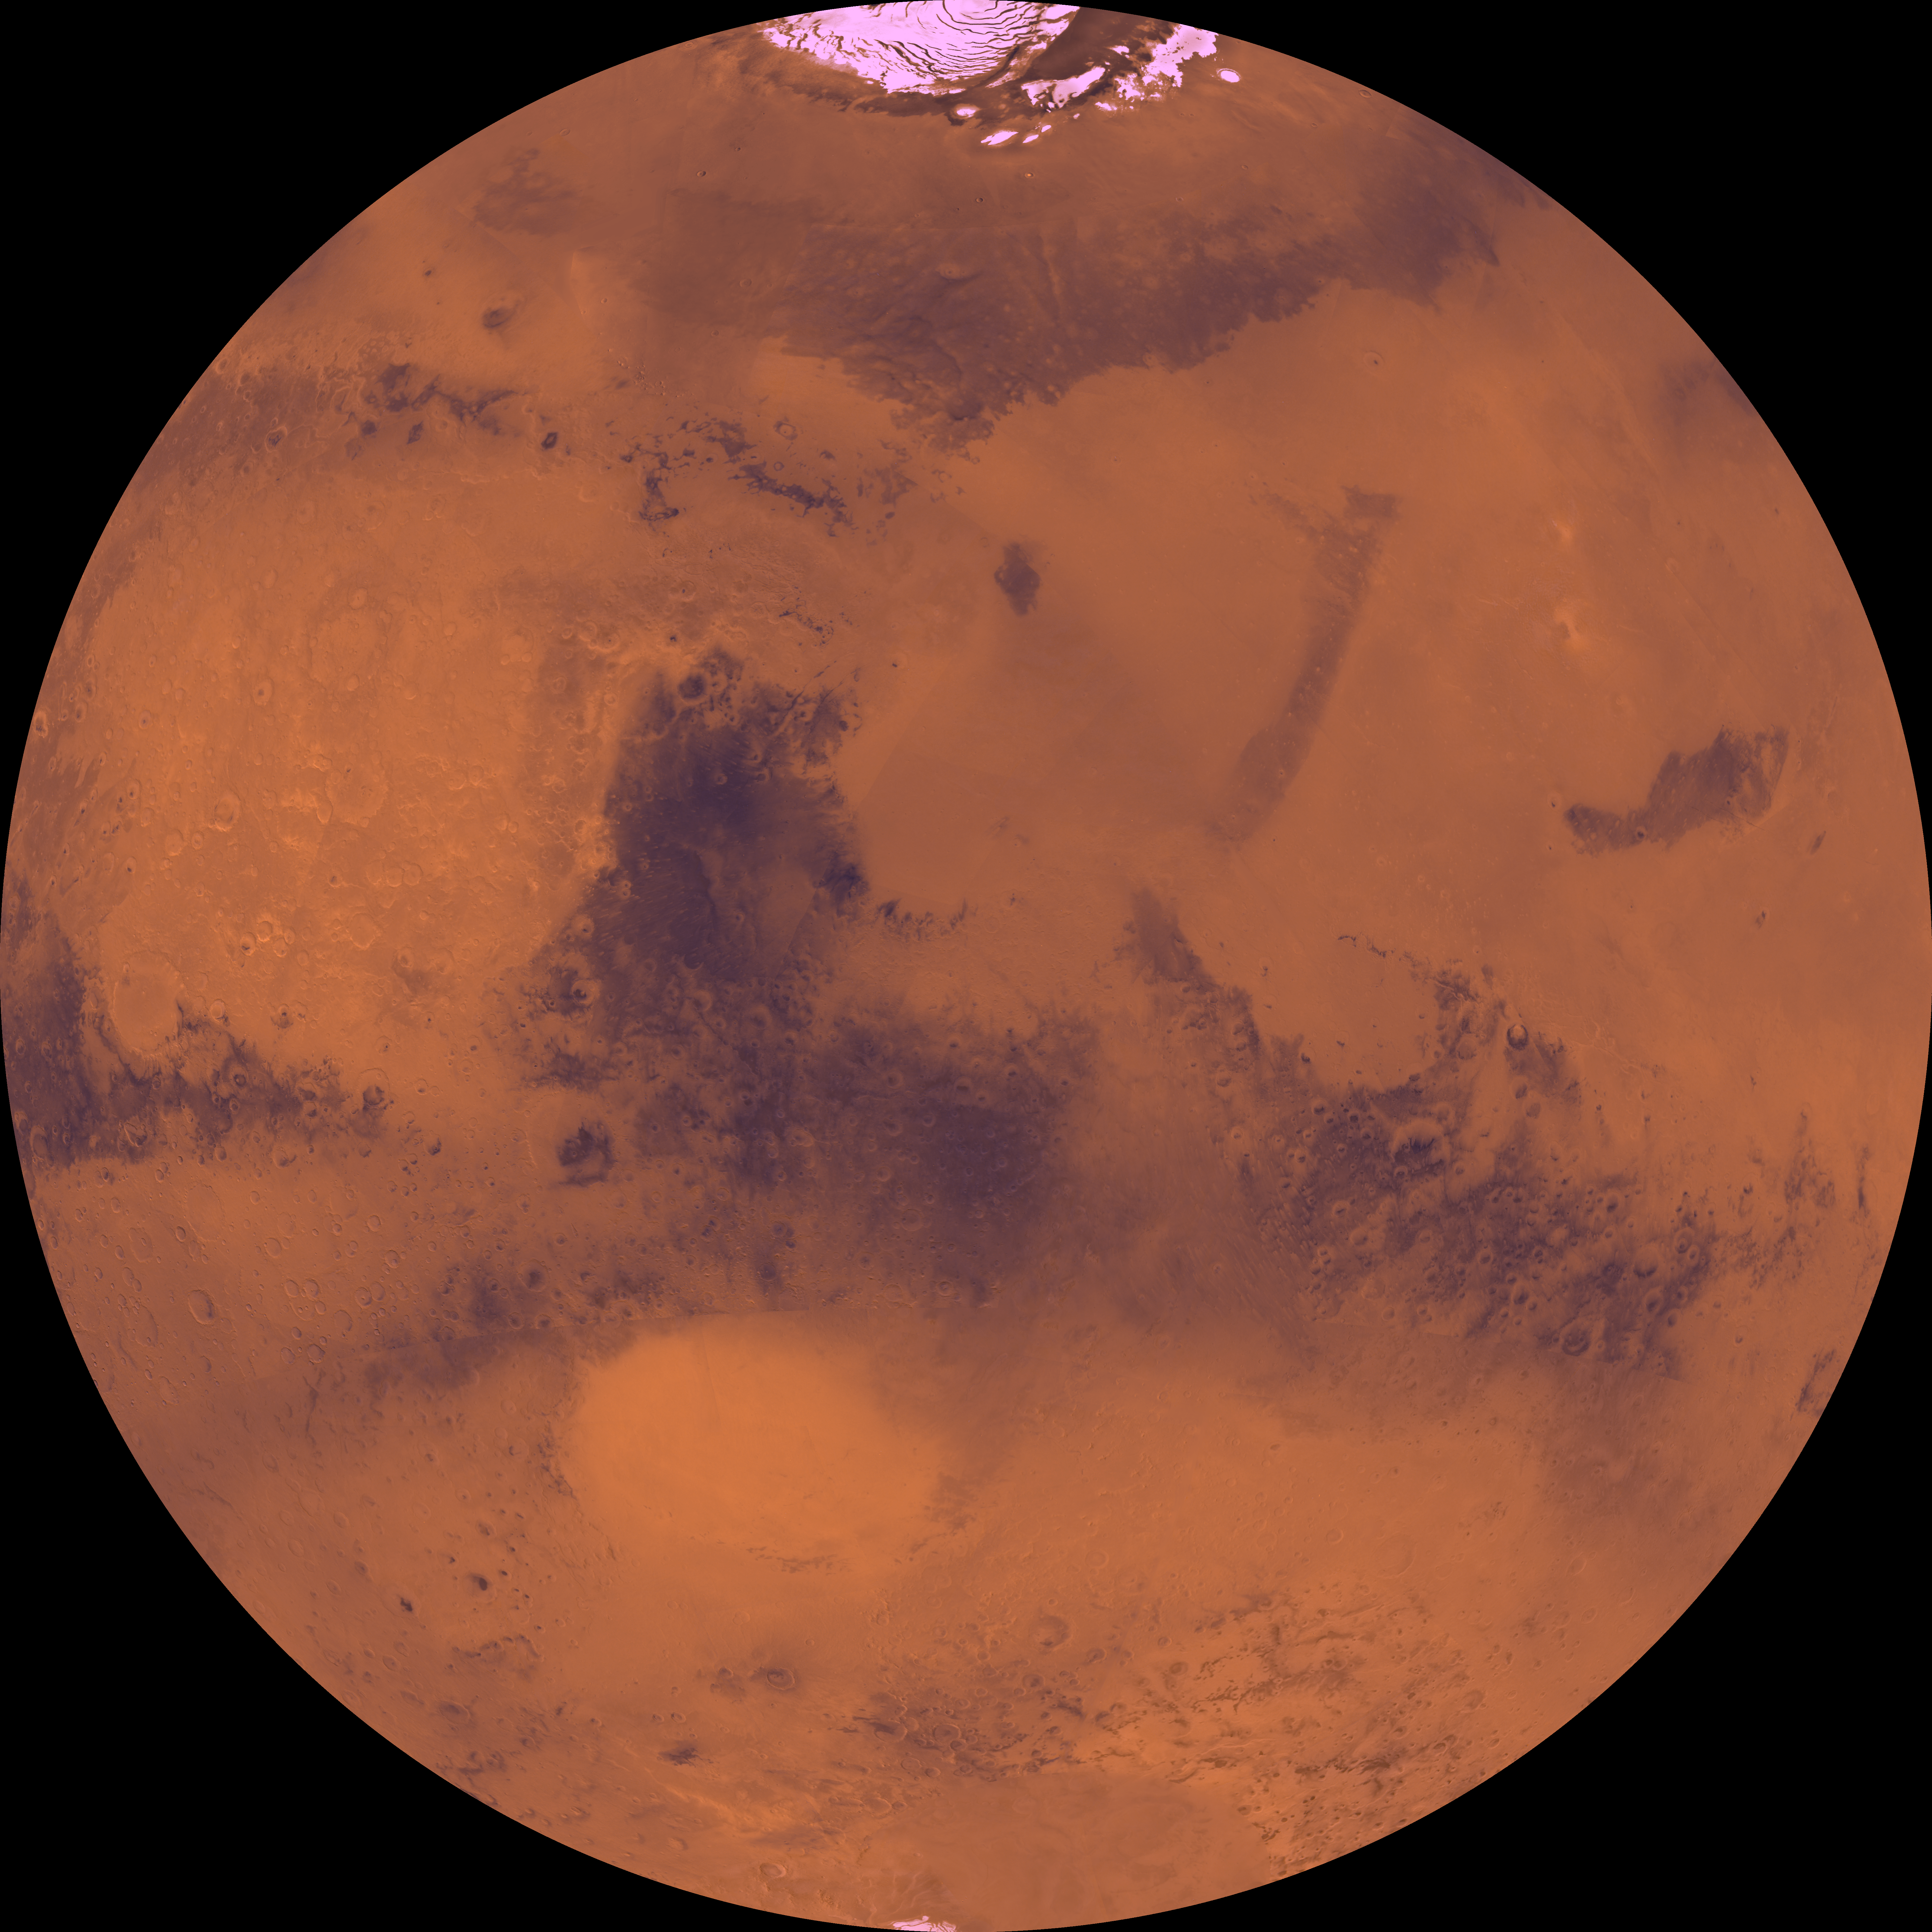

Latitude 90 Degrees North to 90 Degrees South and Longitude -180 Degrees to 0 Degrees

The coordinates of the Lambert azimuthal equal area projection are latitude 90 degrees N. to 90 degrees S. and longitude -180 degrees to 0 degrees. The north polar residual ice cap of the Planum Boreum region, which is cut by spiral-patterned troughs, is located at top. The upper part is marked by large depression, Isidis basin, which contains light-colored plains. The upper part also includes the light-colored smooth plains of Elysium Planitia and dark plains of Vastitas Borealis. Together, these form a vast expanse of contiguous plains. Toward the bottom, on the other hand, the southern hemisphere is almost entirely made up of heavily cratered highlands. Toward the bottom, a conspicuous, relatively bright circular depression marks the ancient large Hellas impact basin.

Credit: NASA/JPL/USGS